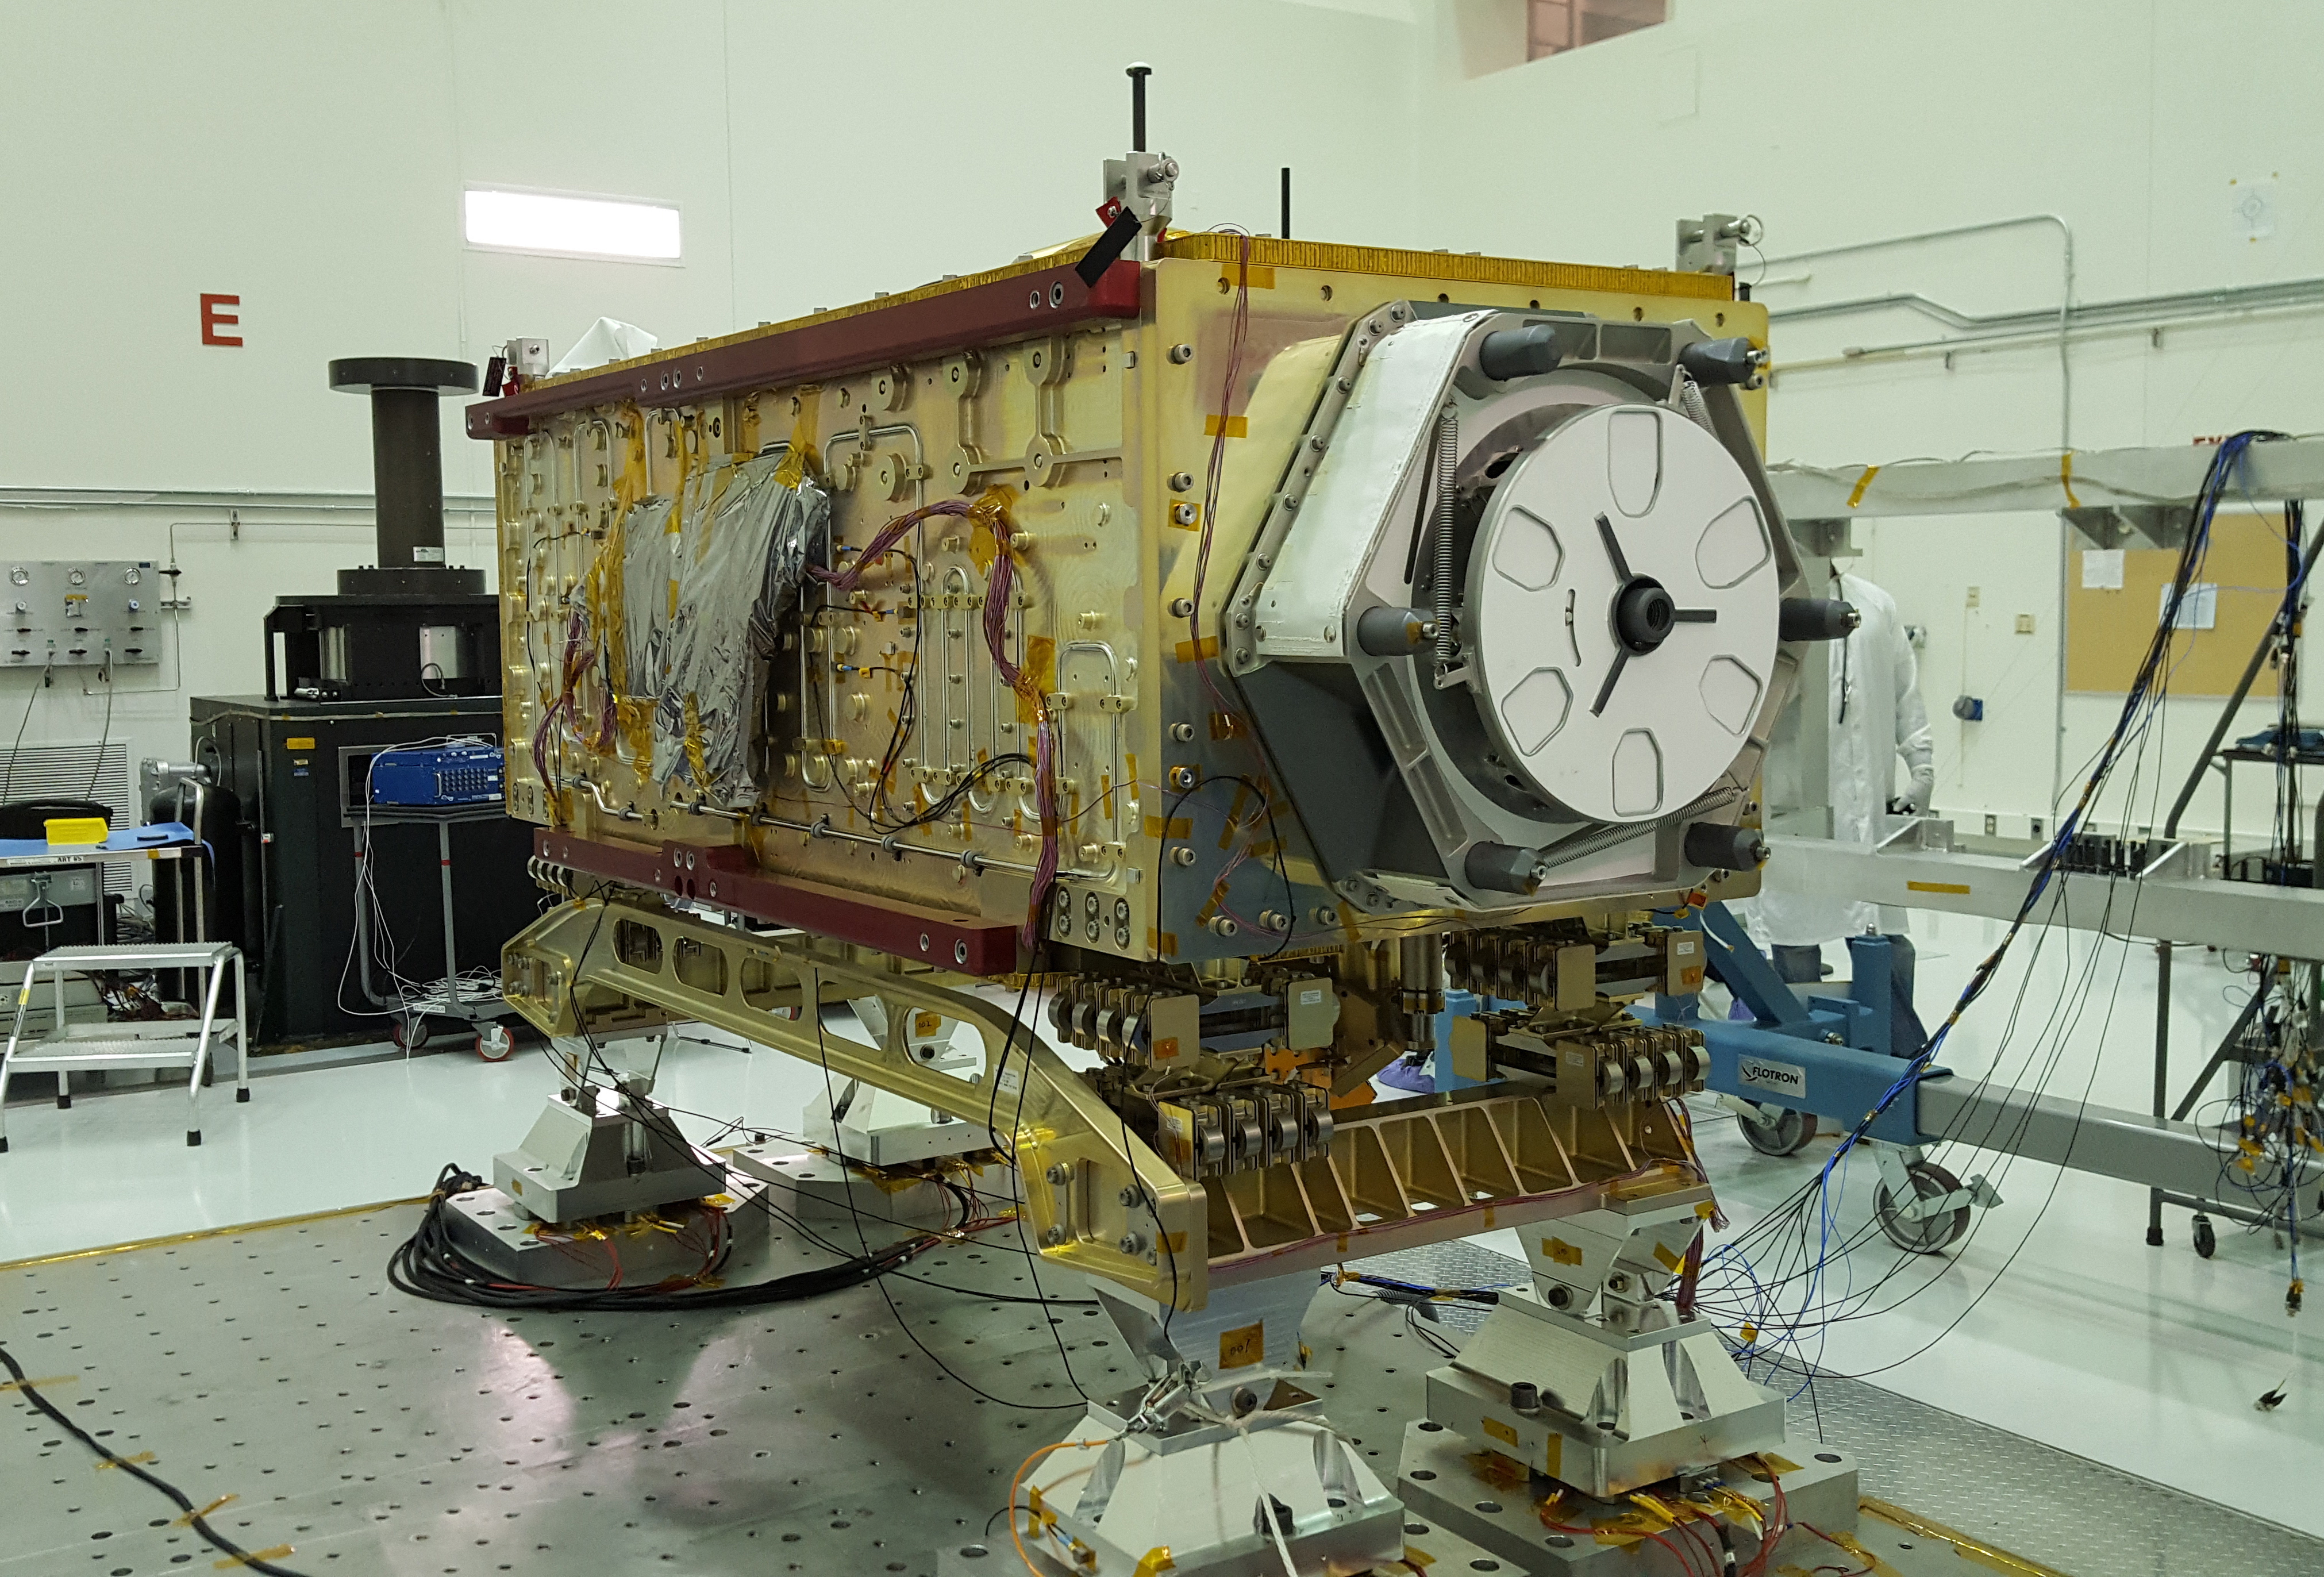

Testing OCO-3

OCO-3 sits on the large vibration table (known as the “shaker”) in the Environmental Test Lab at the Jet Propulsion Laboratory. The exposed wires lead to sensors used during dynamics and thermal-vacuum testing. Thermal blankets will be added to the instrument at Kennedy Space Center, where a Space-X Dragon capsule carrying OCO-3 will launch in on a Falcon 9 rocket to the space station on May 1, 2019.

JPL manages OCO-3 for NASA’s Science Mission Directorate in Washington. The science instrument was built by JPL. The OCO-3 project is part of the Earth System Science Pathfinder Program, directed by the program director of the NASA Earth Science Division.

Credit: NASA/JPL-Caltech